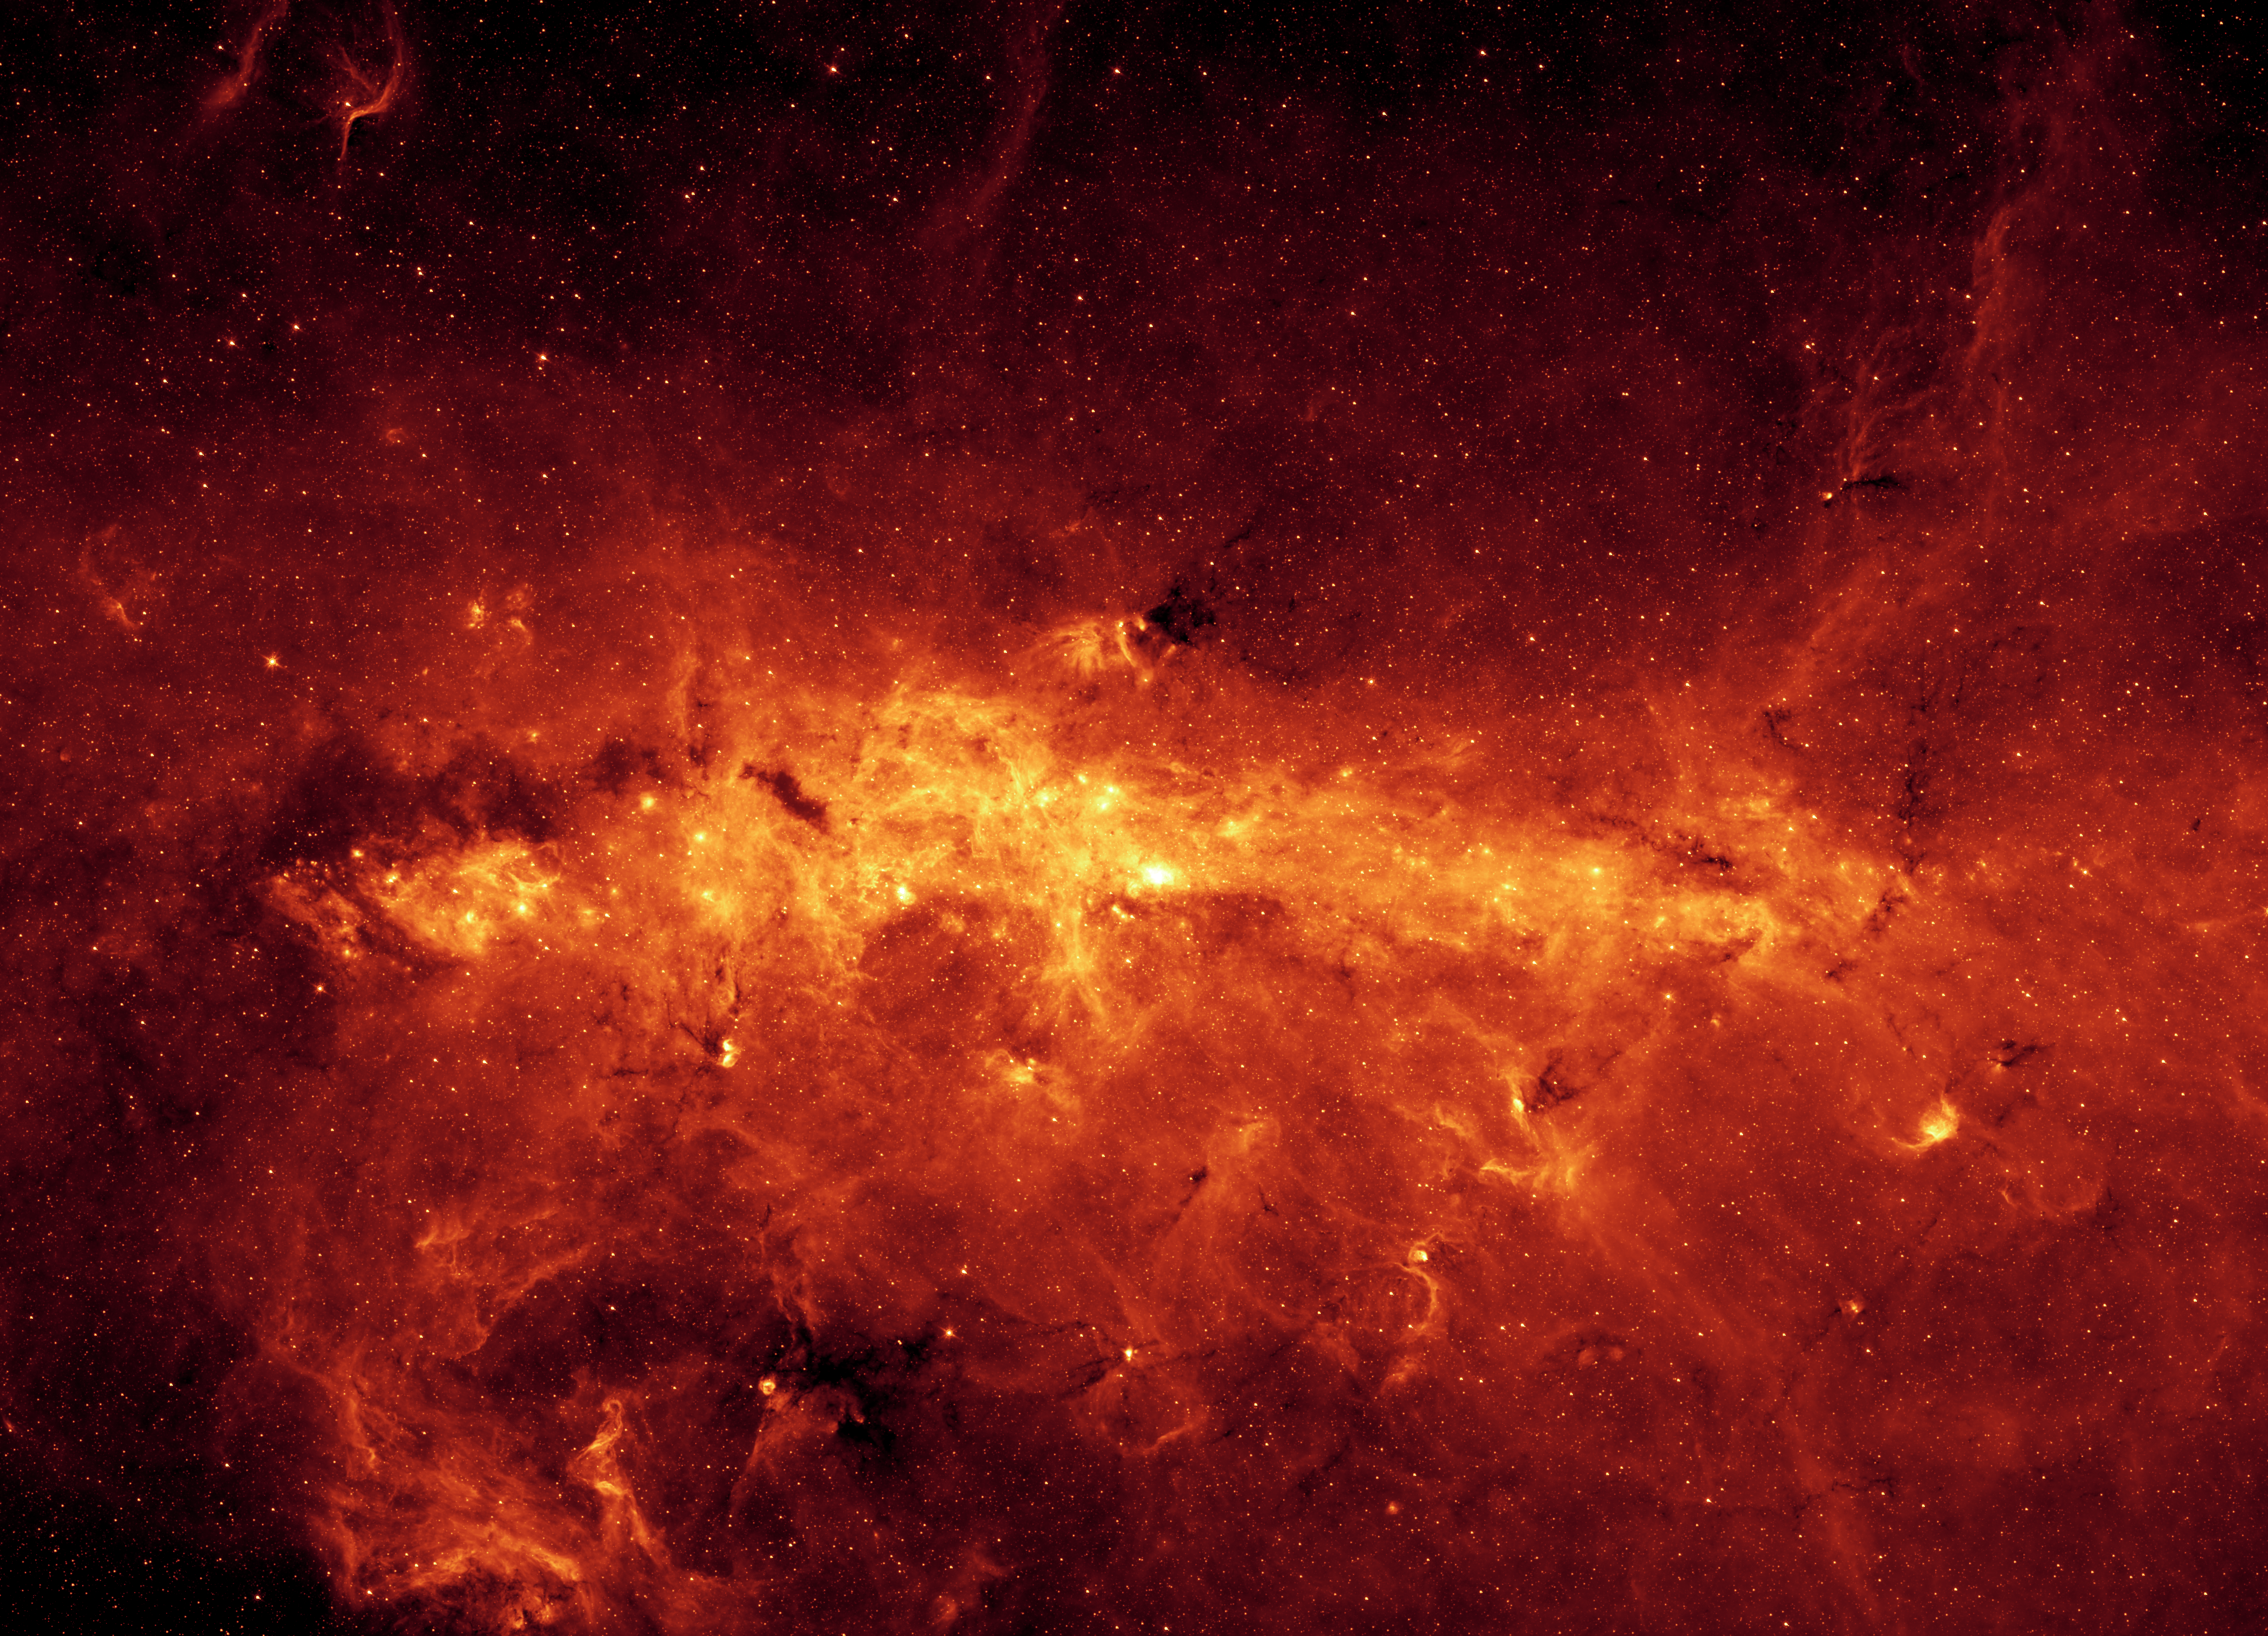

The Milky Way Center Aglow with Dust

Milky Way Poster

Our Milky Way is a dusty place. So dusty, in fact, that we cannot see the center of the galaxy in visible light. But when NASA’s Spitzer Space Telescope set its infrared eyes on the galactic center, it captured this spectacular view.

Taken with just one of Spitzer’s cameras (at a wavelength of 8 microns), the image highlights the region’s exceptionally bright and dusty clouds, lit up by young massive stars. Individual stars can also be seen as tiny dots scattered throughout the dust. The top mosaic shows a portion of the galactic center that stretches across a distance of 760 light-years.

Thanks to Spitzer’s excellent resolution, the dusty features within the galactic center are seen in unprecedented detail. Four examples are shown in the magnified insets at the bottom. The farthest left box shows a pair of star-forming regions resembling owl-like cosmic eyes. To the left of the “eyes,” dark lanes of dust can be seen. This object is probably located in a spiral arm between Earth and the galactic center, in contrast to the following examples, which are all located at the galactic center.

The next inset to the right includes the extremely luminous “Quintuplet” stars, a set of five massive stars believed to have buried themselves in cocoons of dust. Just below and to the right of the Quintuplet is the “Pistol” nebula, a bubble of ejected material from the central, massive Pistol star. The finger-like pillars to the left are part of a structure known as “Sickle.” They are similar in size and shape to those in the famous picture of the Eagle Nebula taken by NASA’s Hubble Space Telescope. Pillars like these are sculpted out of dense dust clouds by radiation and winds from hot stars. The pillars in the Sickle were likely to have been formed by a cluster of hot stars located to their right but not readily visible here.

The third inset highlights a system of long, stringy structures that are seen for the first time near the base of a region known as the “Arched Filaments.” These long filaments are about 10 light-years long and less than 1 light-year wide. The bright star-forming regions to the right are some of the brightest in the infrared sky.

The final inset to the right shows the center of our galaxy, which is the brightest spot in the entire mosaic. The brightness is a result of dust being heated up by a compact cluster of hot stars. The bright spot also marks the location of a supermassive black hole, around which a rotating ring of gas and dust known as the circumnuclear disk can be seen.

This image was taken with Spitzer’s infrared array camera, using its 8-micron detector. It shows emissions from heated molecules in dust clouds called polycyclic aromatic hydrocarbons.

Credit: NASA/JPL-Caltech